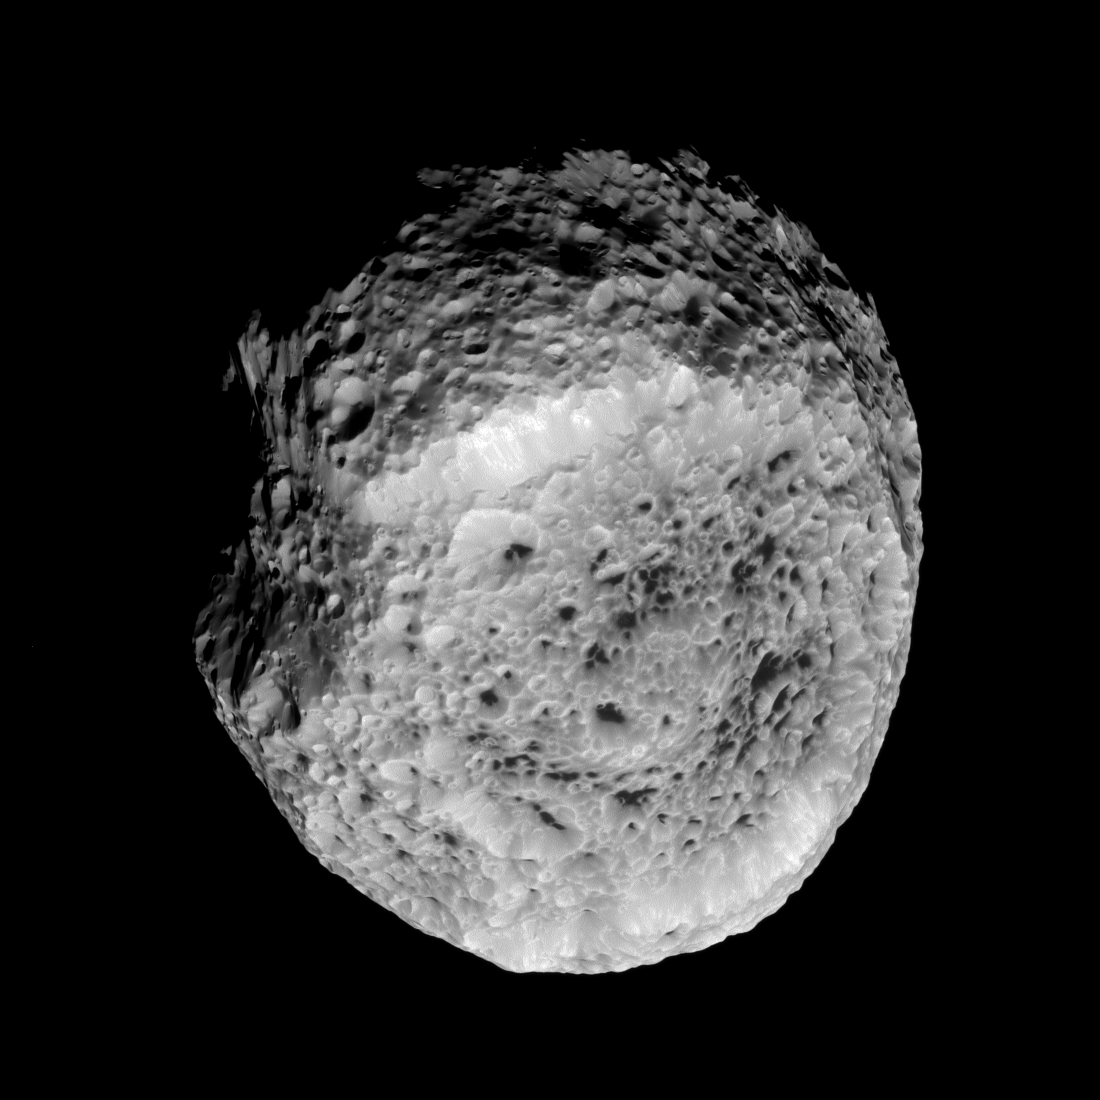

Odd Hyperion

The Cassini spacecraft looks at Saturn’s highly irregular moon Hyperion in this view from the spacecraft’s flyby of the moon on Aug. 25, 2011.

Hyperion (168 miles, or 270 kilometers across) has an irregular shape, and it tumbles through its orbit: that is, it does not spin at a constant rate or in a constant orientation. (A standard reference latitude-longitude system has not yet been devised for this moon.) Images such as this one extend previous coverage and allow a better inventory of the surface features, the satellite’s shape and changes in its spin.

See PIA06243 and PIA07761 to learn more and to watch a movie.

The image was taken with the Cassini spacecraft narrow-angle camera using a combination of spectral filters sensitive to wavelengths of polarized green light centered at 617 and 568 nanometers. The view was obtained at a distance of approximately 36,000 miles (58,000 kilometers) from Hyperion and at a Sun-Hyperion-spacecraft, or phase, angle of 43 degrees. Image scale is 1,145 feet (349 meters) per pixel.

The Cassini-Huygens mission is a cooperative project of NASA, the European Space Agency and the Italian Space Agency. The Jet Propulsion Laboratory, a division of the California Institute of Technology in Pasadena, manages the mission for NASA’s Science Mission Directorate, Washington, D.C. The Cassini orbiter and its two onboard cameras were designed, developed and assembled at JPL. The imaging operations center is based at the Space Science Institute in Boulder, Colo.

Credit: NASA/JPL-Caltech/Space Science Institute